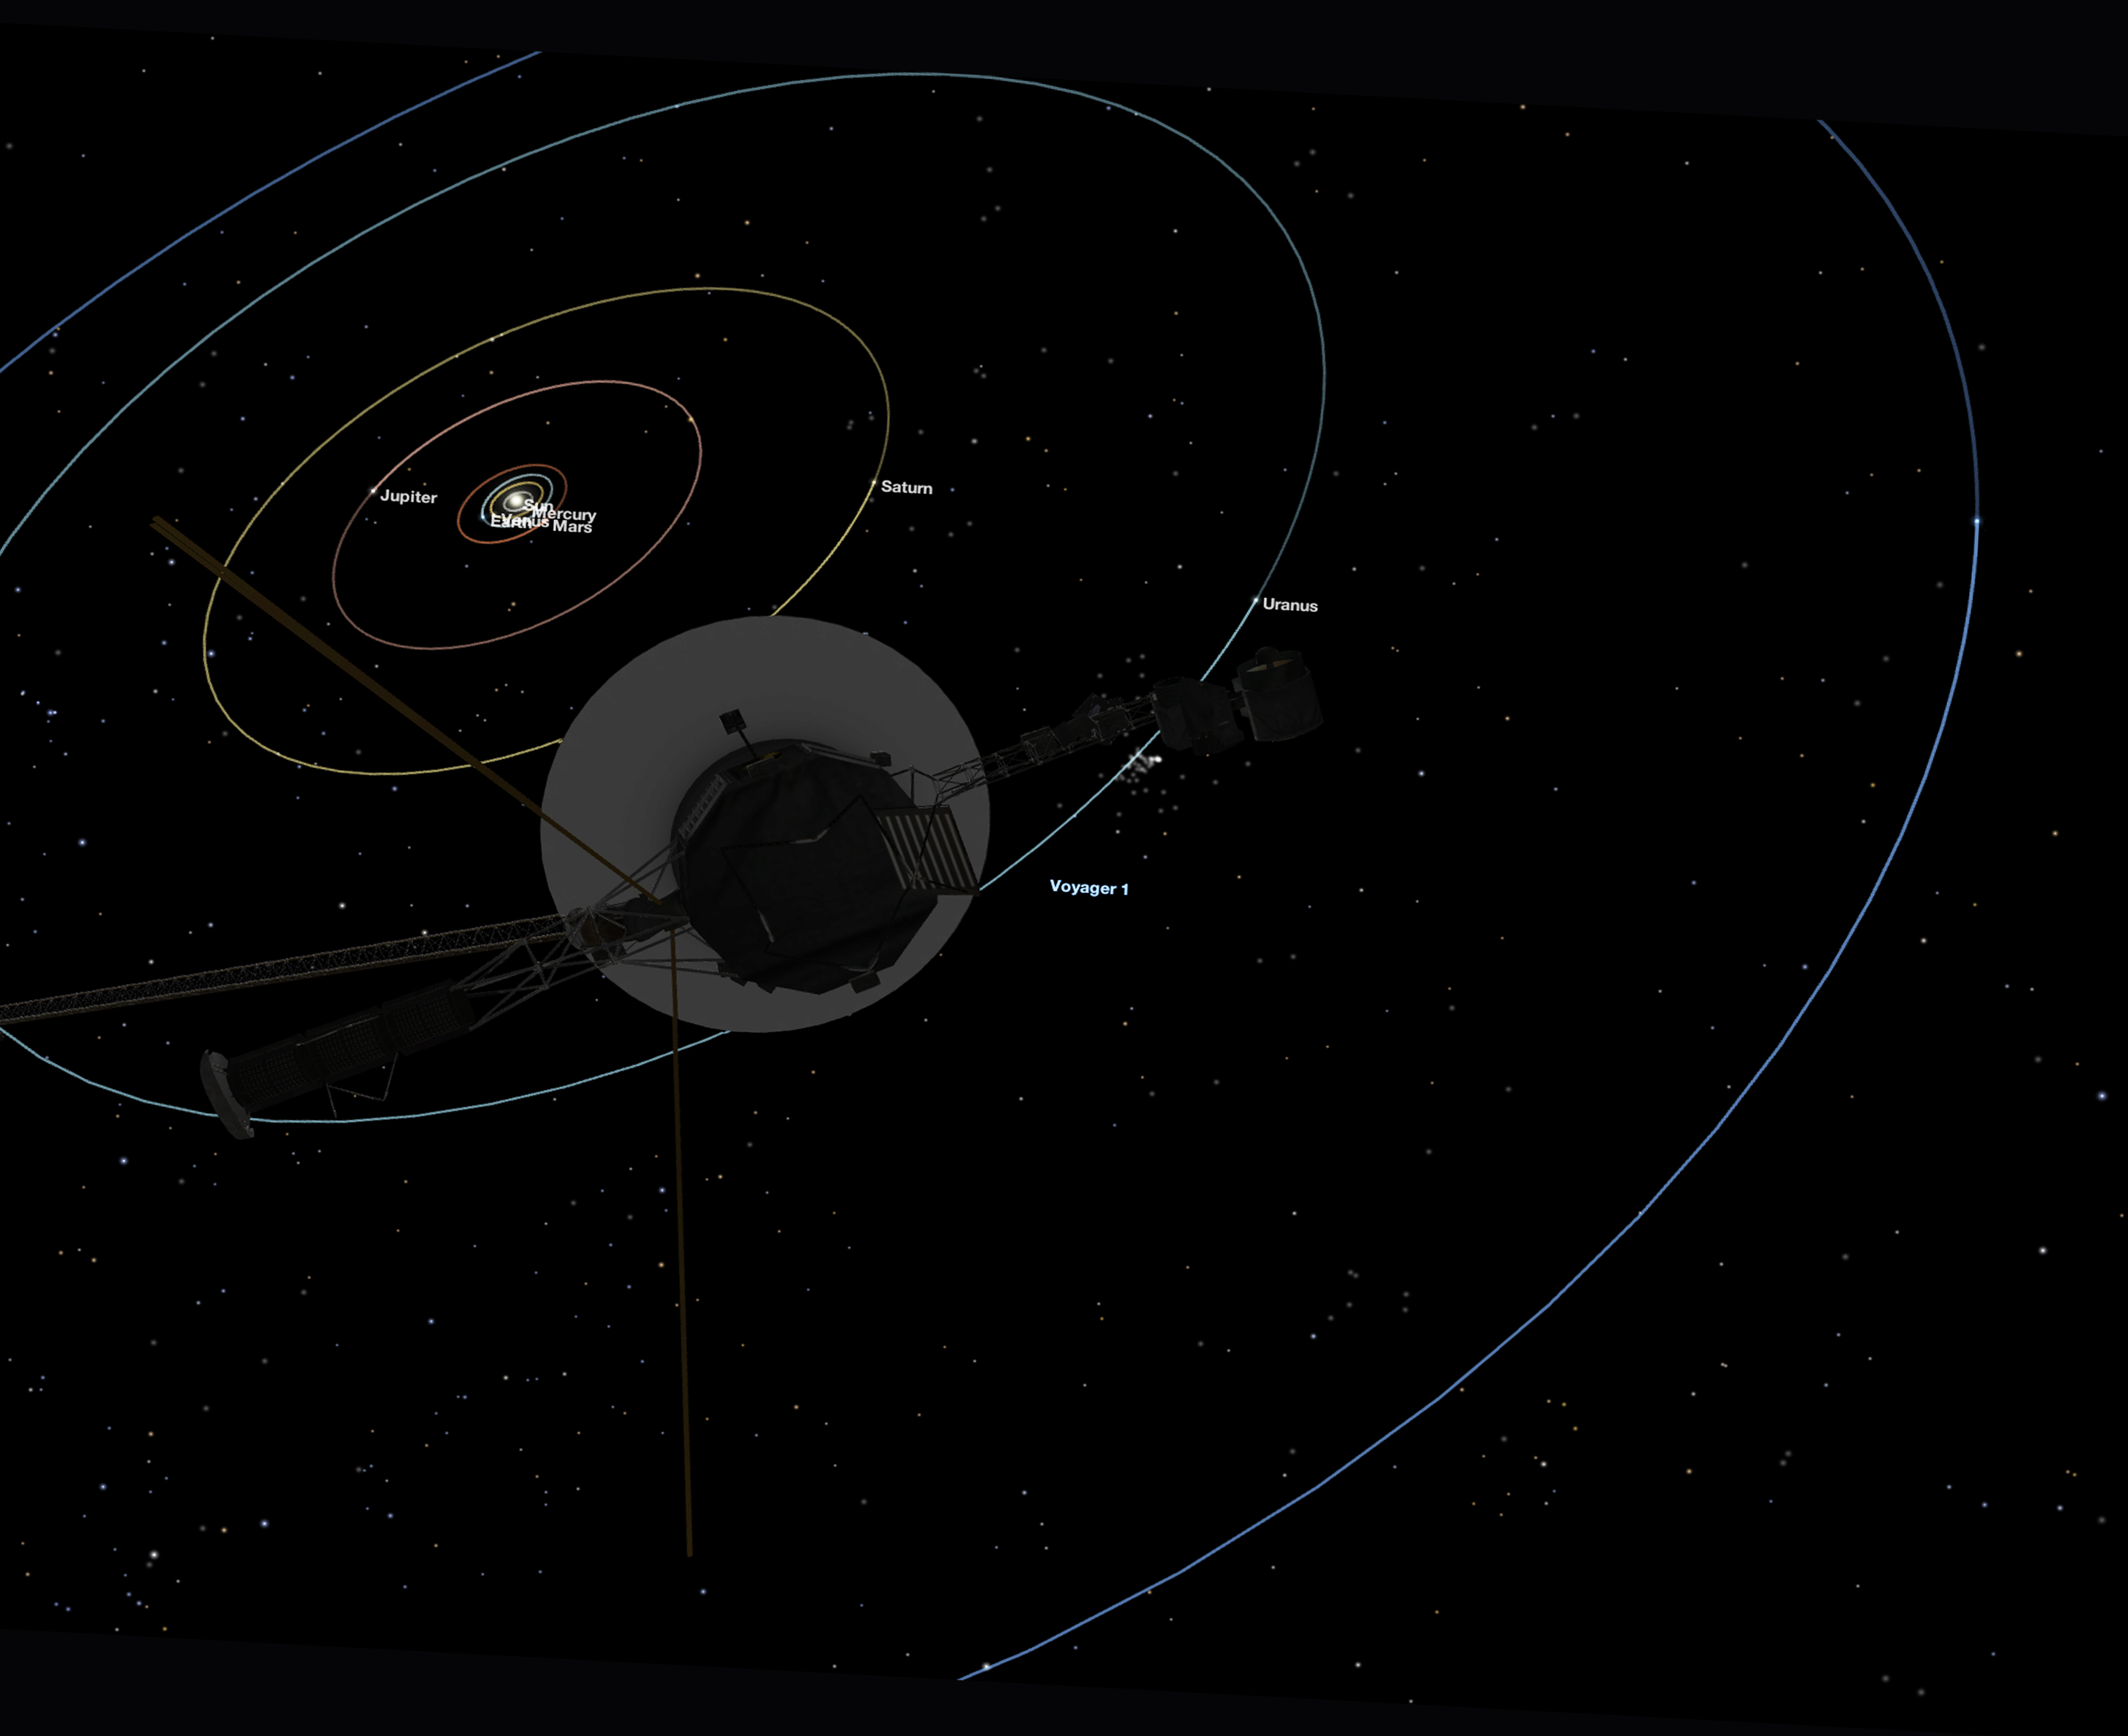

Voyager 1 Perspective for Family Portrait

This simulated view, made using NASA’s Eyes on the Solar System app, approximates Voyager 1’s perspective when it took its final series of images known as the “Family Portrait of the Solar System,” including the “Pale Blue Dot” image. Figure 1 shows the location of each image.

Credit: NASA/JPL-Caltech